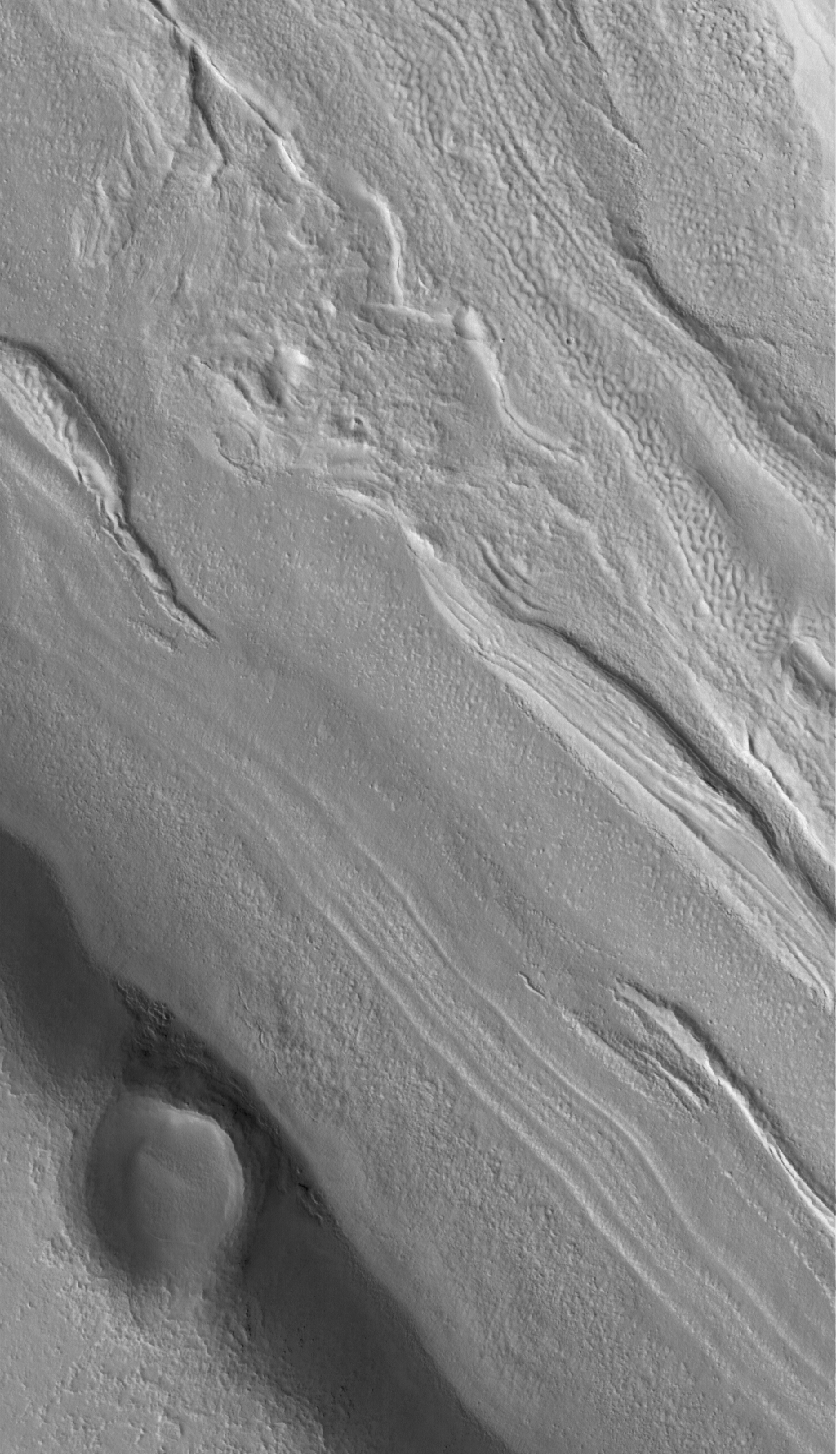

Fretted Terrain Valley

4 May 2005
This Mars Global Surveyor (MGS) Mars Orbiter Camera (MOC) image shows the floor of a fretted terrain valley in the Coloe Fossae region. Valleys found at north middle latitudes, such as this one, often have odd linear features on them. When seen at much lower resolution by the Viking Orbiters in the late 1970s, investigators assumed that the linear features indicated flow of ice or ice-rich debris, as might occur in a glacier or rock glacier. MOC images show little evidence to support the notion that these materials flow; indeed, similar ridges occur in closed valleys, from which nothing can flow. This picture shows a close-up of one such closed valley.

Location near: 35.3°N, 303.1°W
Image width: ~3 km (~1.9 mi)
Illumination from: lower left
Season: Northern Summer

Credit: NASA/JPL/Malin Space Science Systems